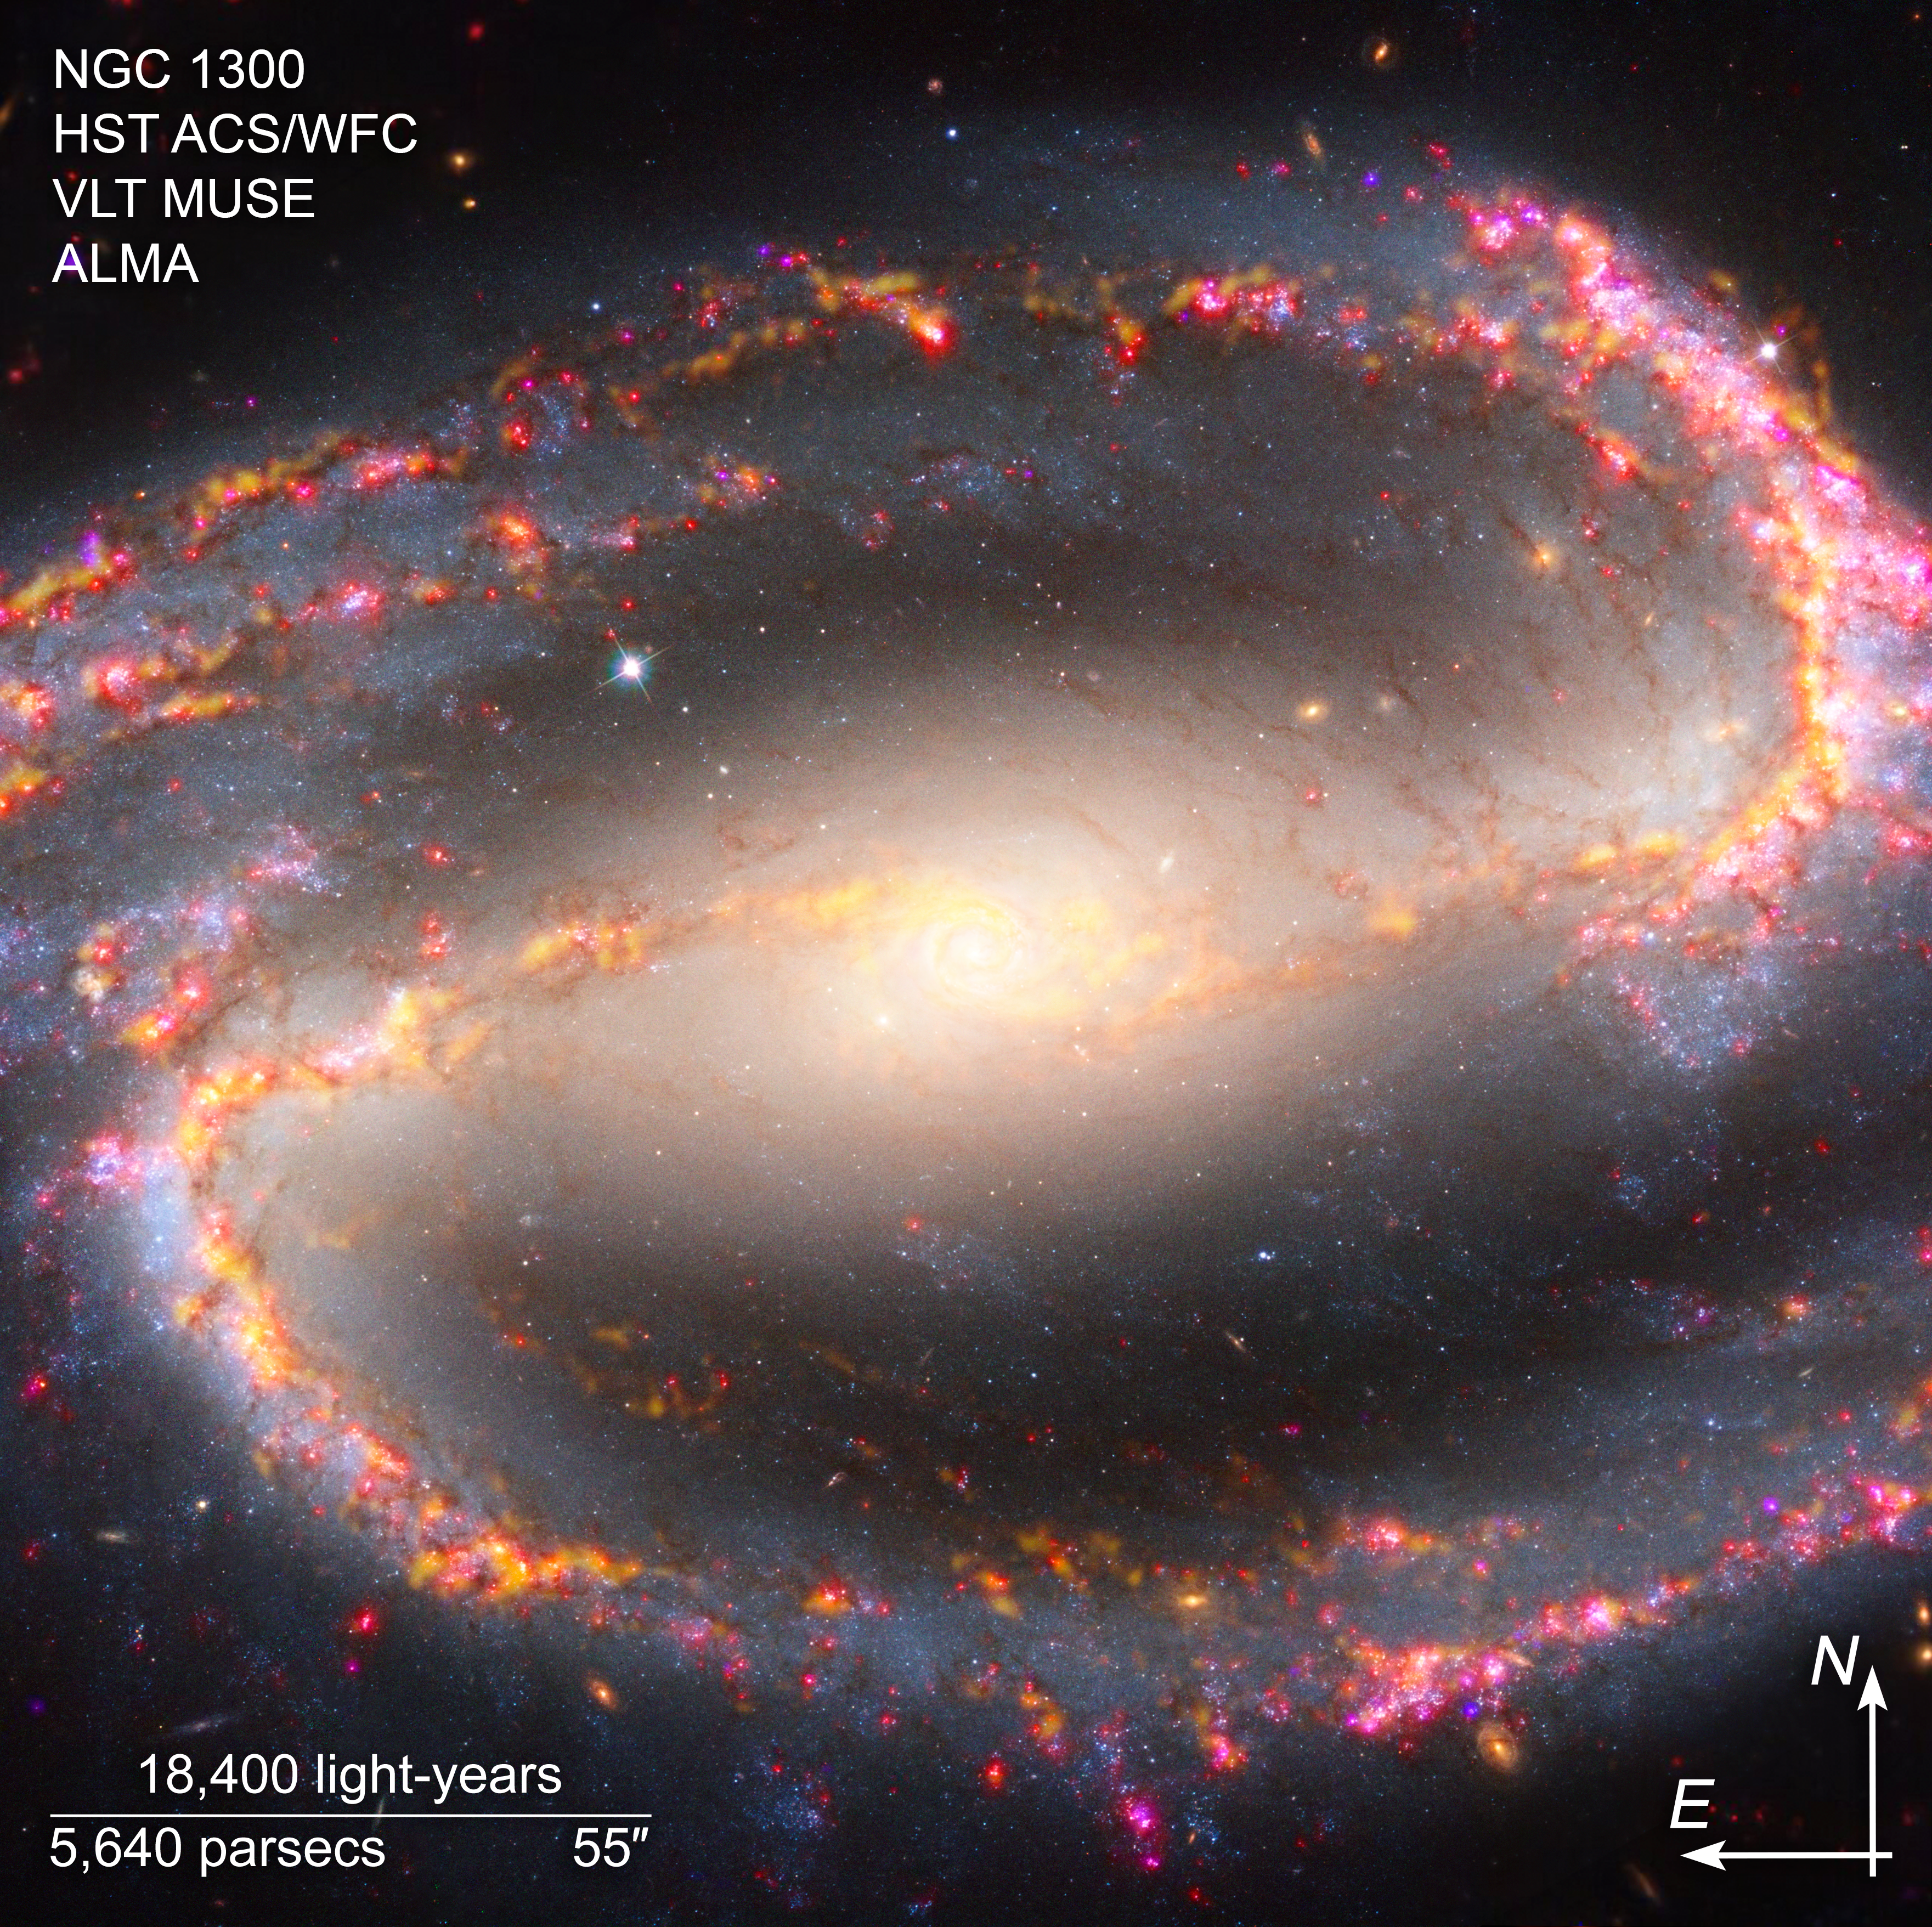

Multiwavelength View of NGC 1300 (ALMA, VLT Compass Image)

This composite image of NGC 1300, captured by the Hubble Space Telescope’s Advanced Camera for Surveys, the Atacama Large Millimeter/submillimeter Array (ALMA), and the Very Large Telescope’s Multi Unit Spectroscopic Explorer (MUSE) instrument, shows compass arrows and labels for reference.

The north and east compass arrows show the orientation of the image on the sky. Note that the relationship between north and east on the sky (as seen from below) is flipped relative to direction arrows on a map of the ground (as seen from above).

The scale bar is labeled in light-years, which is the distance that light travels in one Earth-year. (It takes 18,400 years for light to travel a distance equal to the length of the bar.) One light-year is equal to about 5.88 trillion miles or 9.46 trillion kilometers. The field of view shown in this image is approximately 59,000 light-years across.

This composite image shows visible, near-infrared, and radio wavelengths of light that have been translated into visible-light colors.

Read the full image caption.

Credit: NASA, ESA, ESO-Chile, ALMA, NAOJ, NRAO